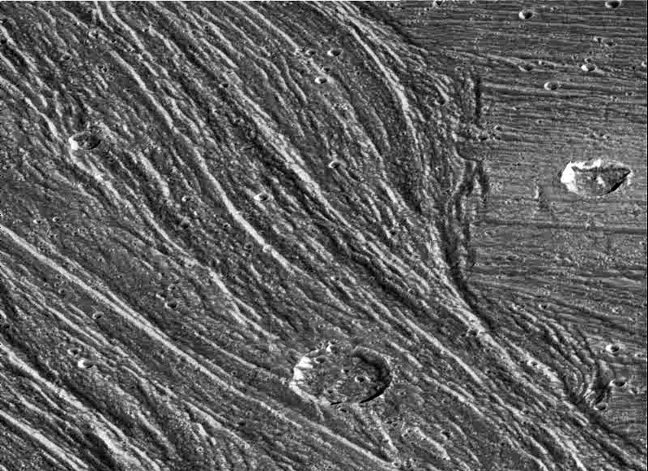

Grooved Terrain in Nippur Sulcus on Ganymede

Complex sets of ridges and grooves are visible in this image of the Nippur Sulcus region on Jupiter’s largest moon Ganymede. NASA’s Galileo spacecraft imaged this region as it passed Ganymede during its second orbit through the Jovian system. The Nippur Sulcus region is an example of Bright Terrain on Ganymede which is typified by multiple sets of ridges and grooves. The intersections of these sets reveal complex age relationships. North is to the top of the picture and the sun illuminates the surface from the southeast (lower right). In this image a younger sinuous northwest-southeast trending groove set cuts through and apparently destroys the older east-west trending features on the right of the image, allowing scientists to determine the sequence of events that led to the region’s formation. The area contains many impact craters. The large crater in the bottom of the image is about 12 kilometers (8 miles) in diameter.

The image, centered at 51 degrees latitude and 204 degrees longitude, covers an area approximately 79 kilometers (50 miles) by 57 kilometers (36 miles) across. The resolution is 93 meters (330 feet) per picture element. The images were taken on September 6, 1996 at a range of 9,971 kilometers (6,232 miles) by the solid state imaging (CCD) system on NASA’s Galileo spacecraft.

The Jet Propulsion Laboratory, Pasadena, CA manages the Galileo mission for NASA’s Office of Space Science, Washington, DC. JPL is an operating division of California Institute of Technology (Caltech).

Credit: NASA/JPL/Brown University